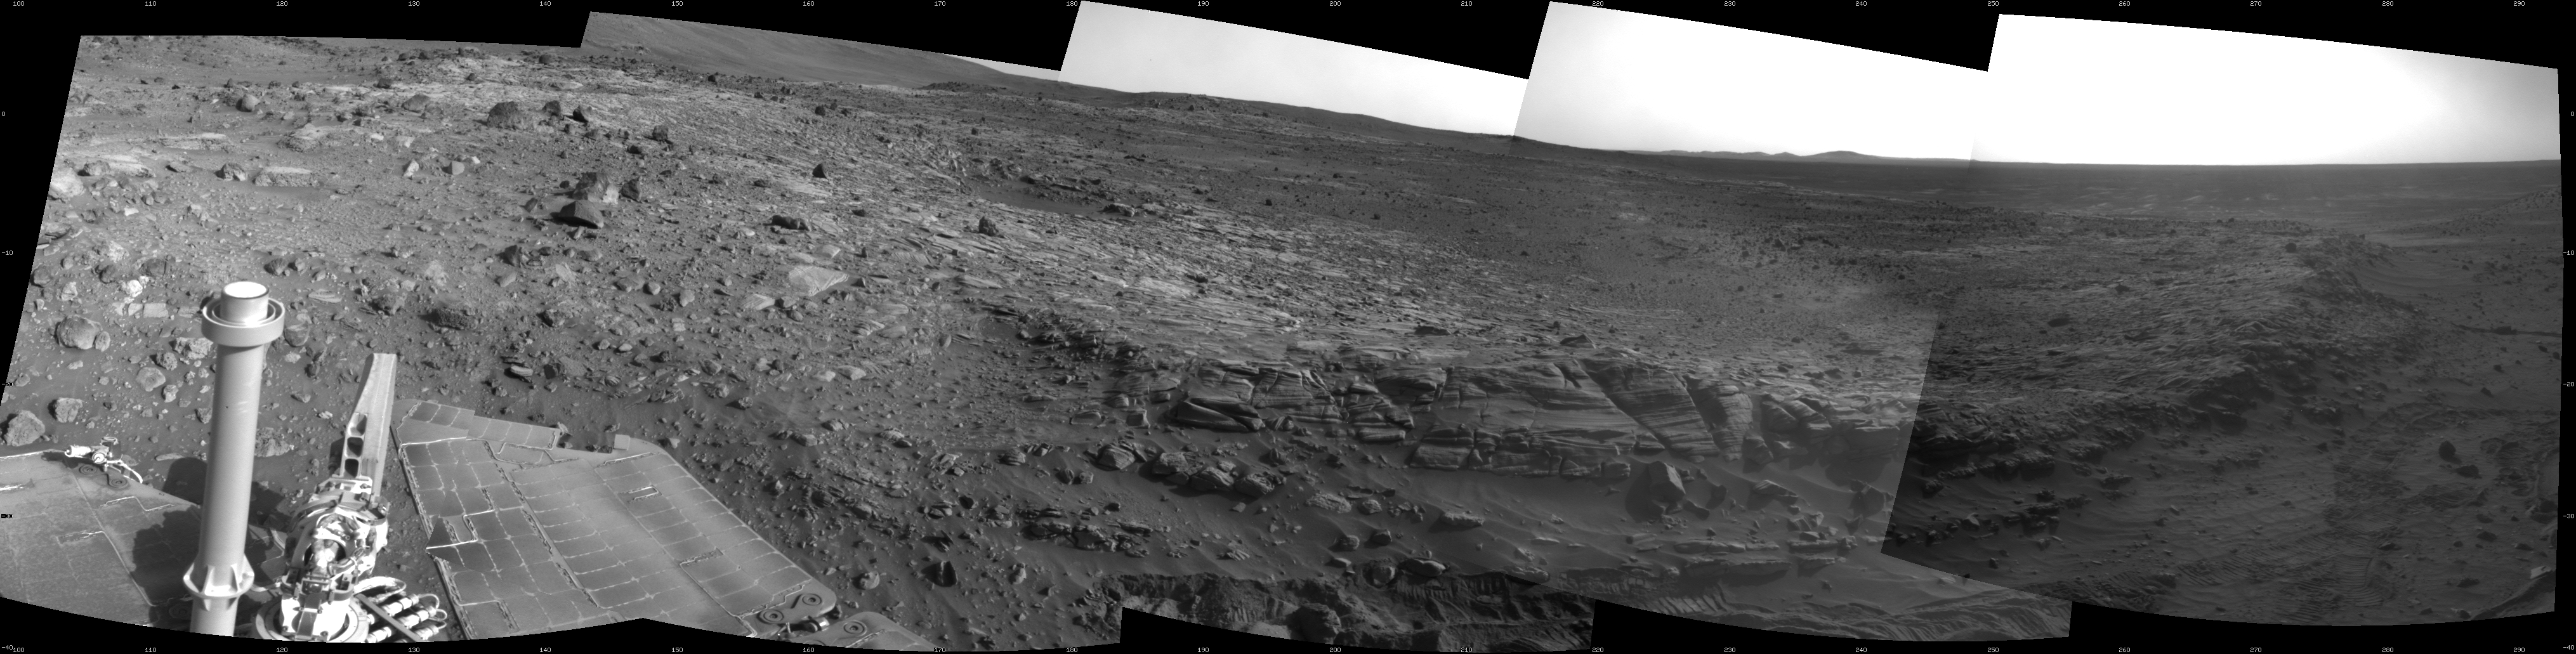

Spirit’s View Beside ‘Home Plate’ on Sol 1823

NASA’s Mars Exploration Rover Spirit used its navigation camera to take the images that have been combined into this 180-degree view of the rover’s surroundings during the 1,823rd Martian day, or sol, of Spirit’s surface mission (Feb. 17, 2009).

The center of the view is toward the south-southwest.

The rover had driven 7 meters (23 feet) eastward earlier on Sol 1823, part of maneuvering to get Spirit into a favorable position for climbing onto the low plateau called “Home Plate.” However, after two driving attempts with negligible progress during the following three sols, the rover team changed its strategy for getting to destinations south of Home Plate. The team decided to drive Spirit at least partway around Home Plate, instead of ascending the northern edge and taking a shorter route across the top of the plateau.

Layered rocks forming part of the northern edge of Home Plate can be seen near the center of the image. Rover wheel tracks are visible at the lower edge.

This view is presented as a cylindrical projection with geometric seam correction.

Credit: NASA/JPL-Caltech